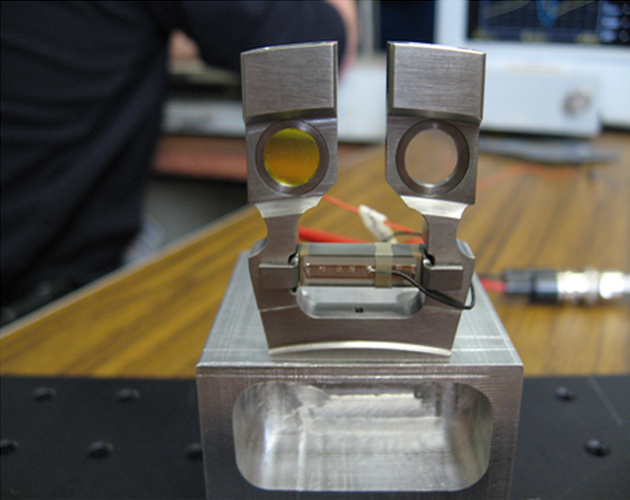

Shake it up, CheMin

This image shows the cells that hold the soil samples that are vibrated by the Chemistry and Mineralogy (CheMin) instrument on NASA’s Curiosity rover. When the rover delivers samples to CheMin, they are funneled into one of the windowed areas in the cell assemblies. (There are 16 pairs of dual-cell assemblies in CheMin.) These cell pairs act like a tuning fork, vibrated at about 2,000 times per second by a piezoelectric device placed between the two arms of the fork. When vibrated, the particles flow like liquid. This movement enables the instrument’s X-ray beams to hit all of the grains in random orientations over time. This innovative technology has been spun off for commercial use in miniaturized portable X-ray diffraction instruments. The powder vibration system enables poorly prepared or as-received samples to be analyzed without further sample preparation. This is useful in cases where extensive sample preparation is either not possible (e.g., on Mars) or when delicate materials (such as pharmaceutical products) would be destroyed or altered by extensive grinding. Implementation of the powder vibration system was a crucial step in enabling small portable X-ray diffraction instruments because many of the moving parts in conventional X-ray diffraction instruments could be eliminated.

NASA’s Jet Propulsion Laboratory, a division of Caltech in Pasadena, manages the project for NASA’s Science Mission Directorate, Washington, and built Curiosity and CheMin.

Credit: NASA/Ames/JPL-Caltech